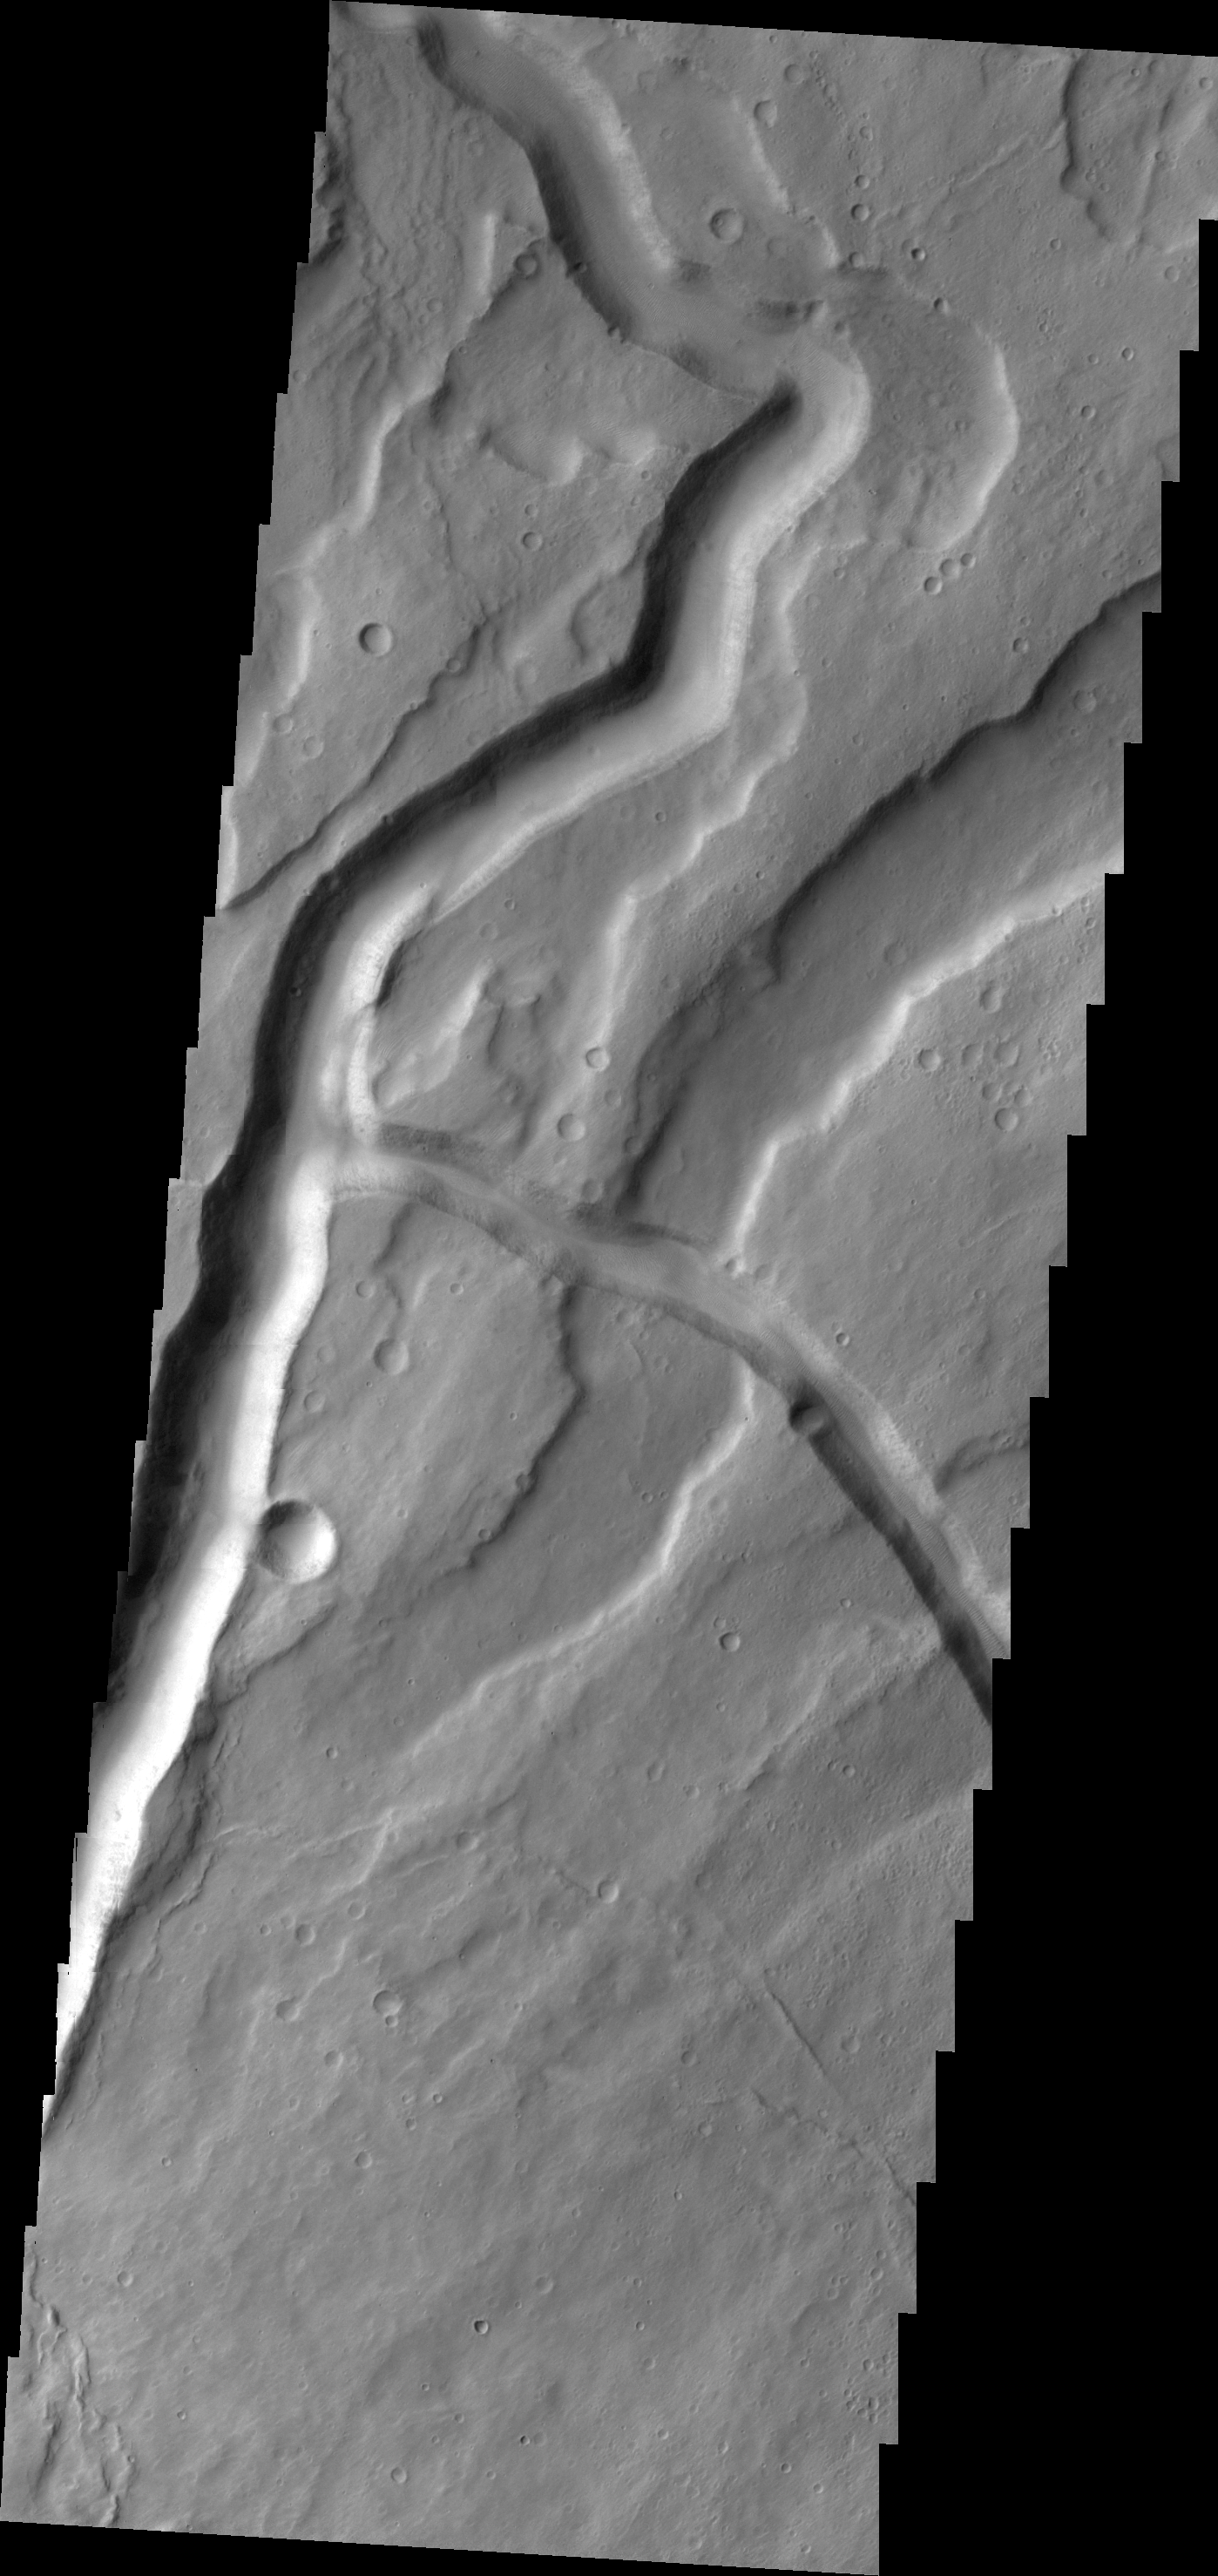

Tyrrhena Fossae

The channels in today’s VIS image are part of Tyrrhena Fossae on the northern flank of Tyrrhenus Mons.

Credit: NASA/JPL/ASU